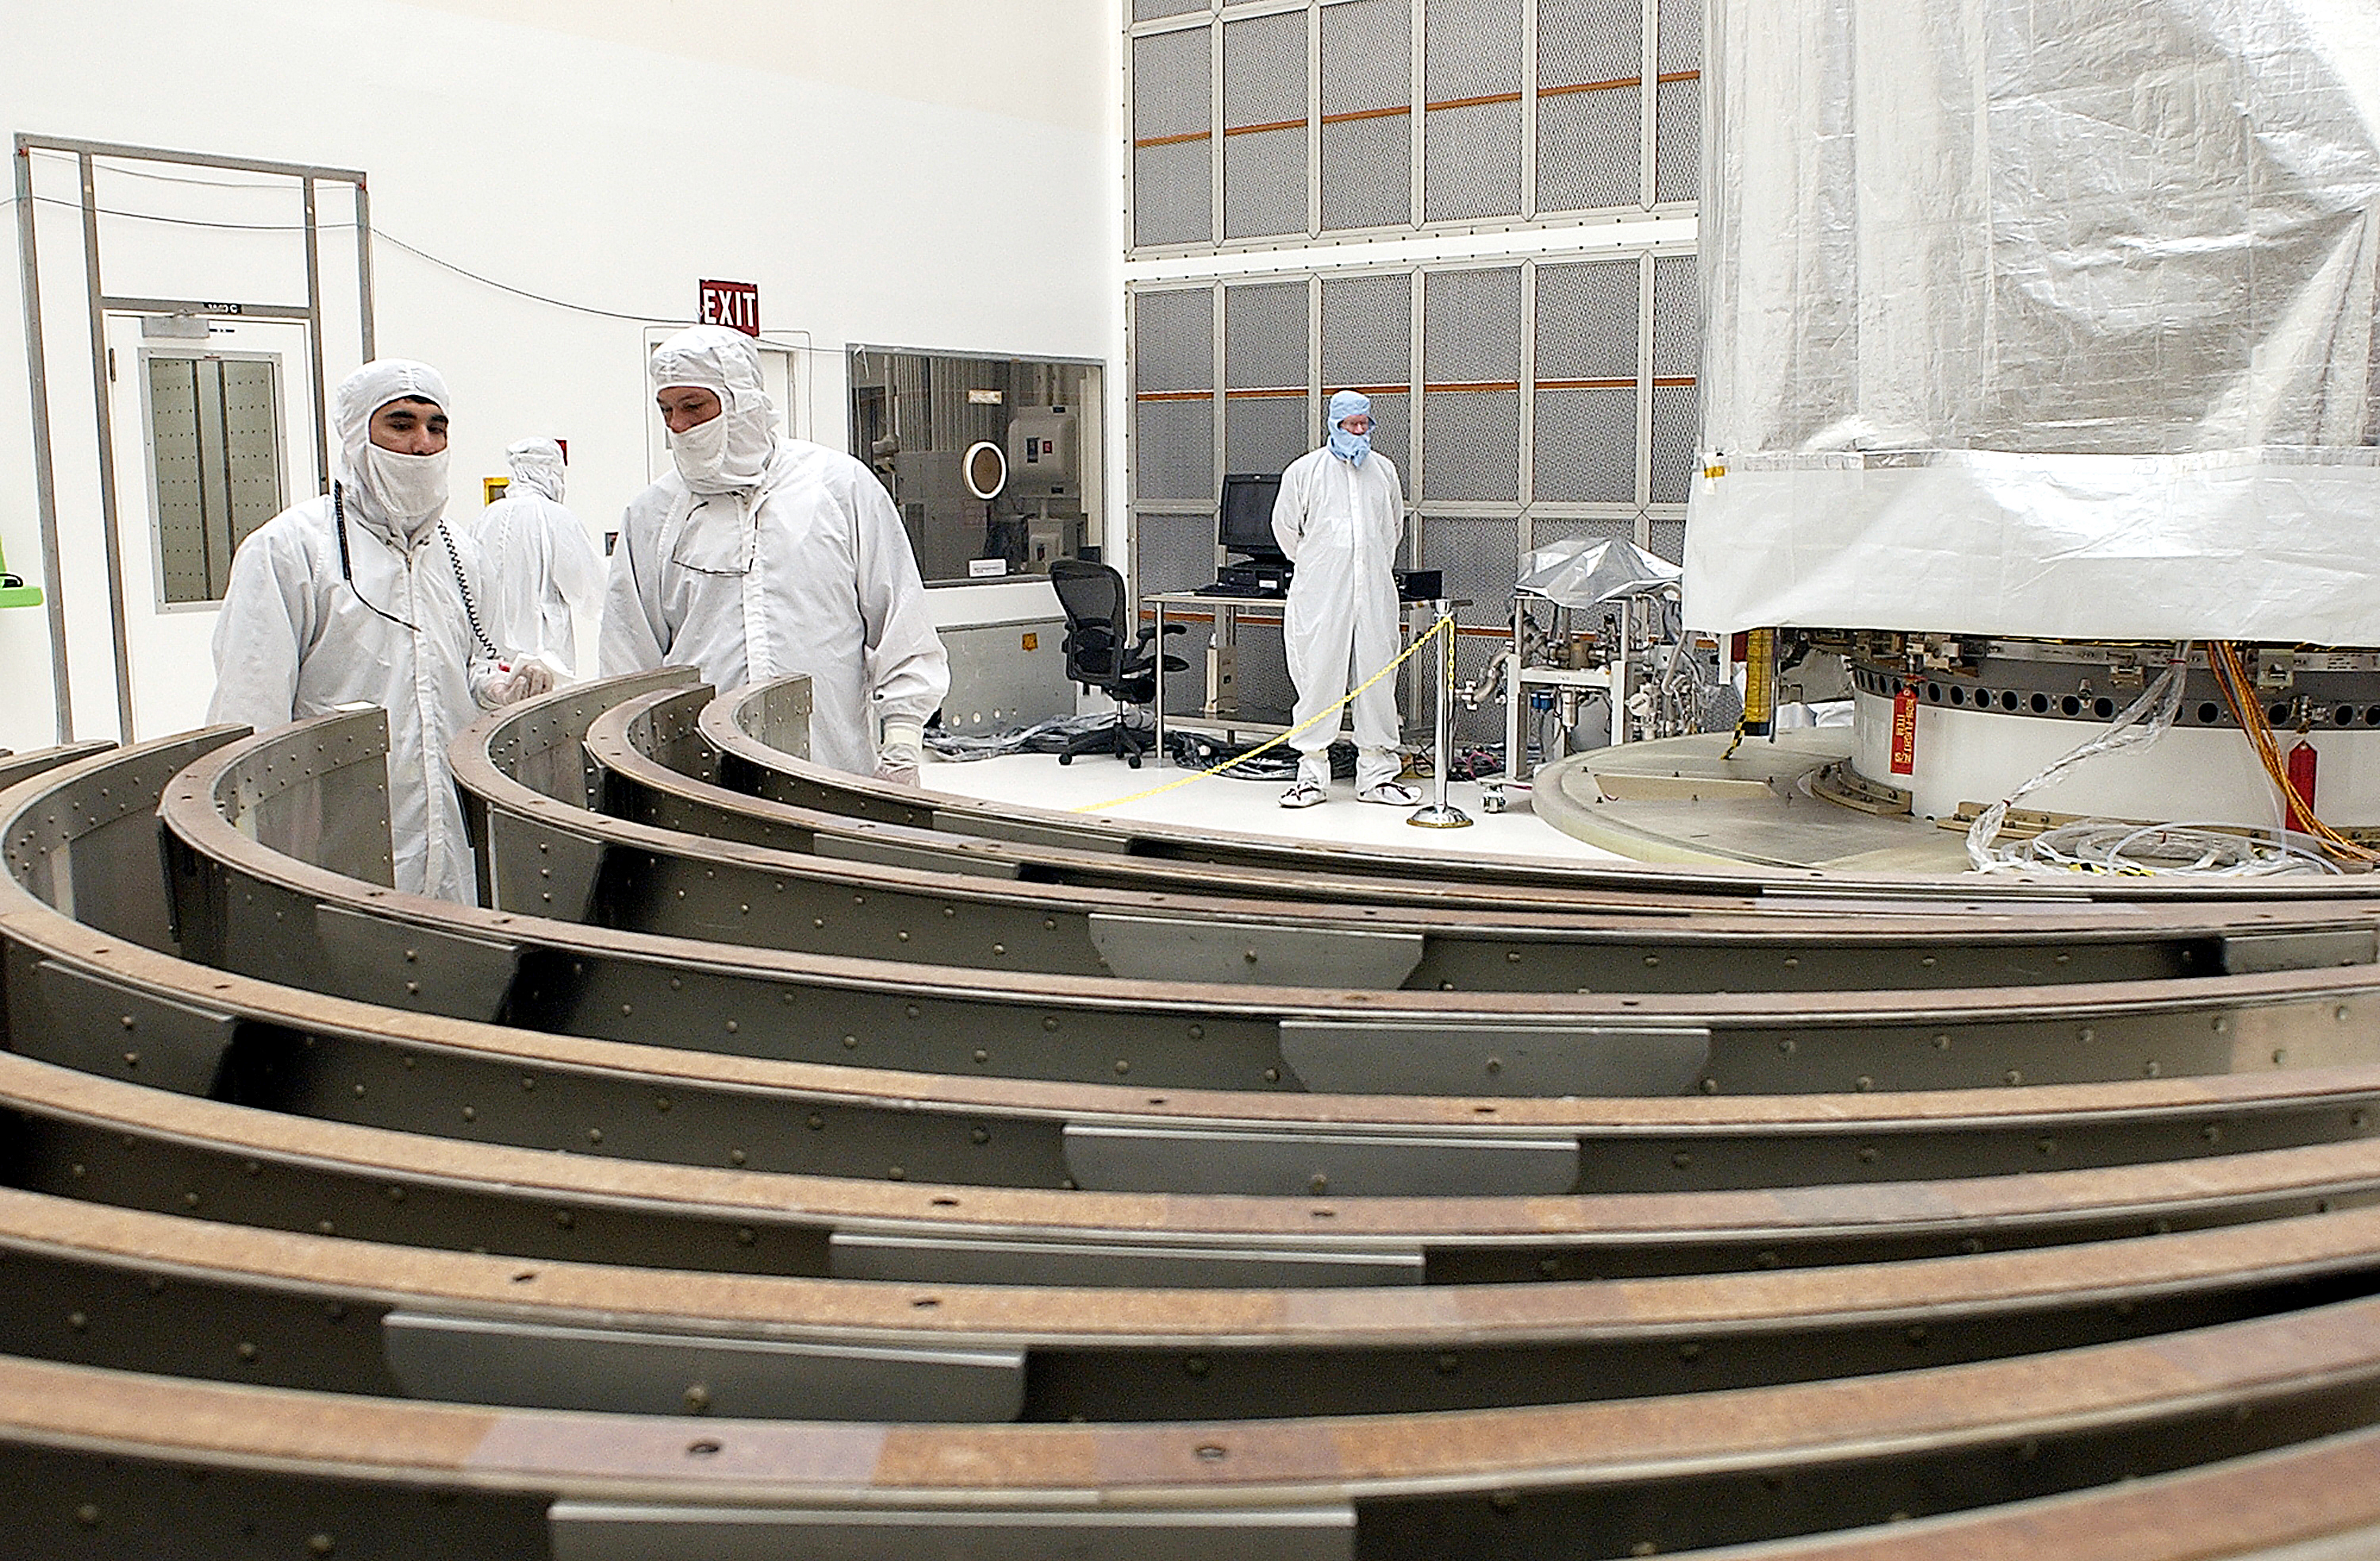

Canister

The Spitzer Space Telescope is placed in its payload canister for transfer to the launch pad before its aborted earlier launch. Spitzer was later moved back off its rocket and subsequently launched on a different vehicle on August 25, 2003.

Credit: NASA/KSC